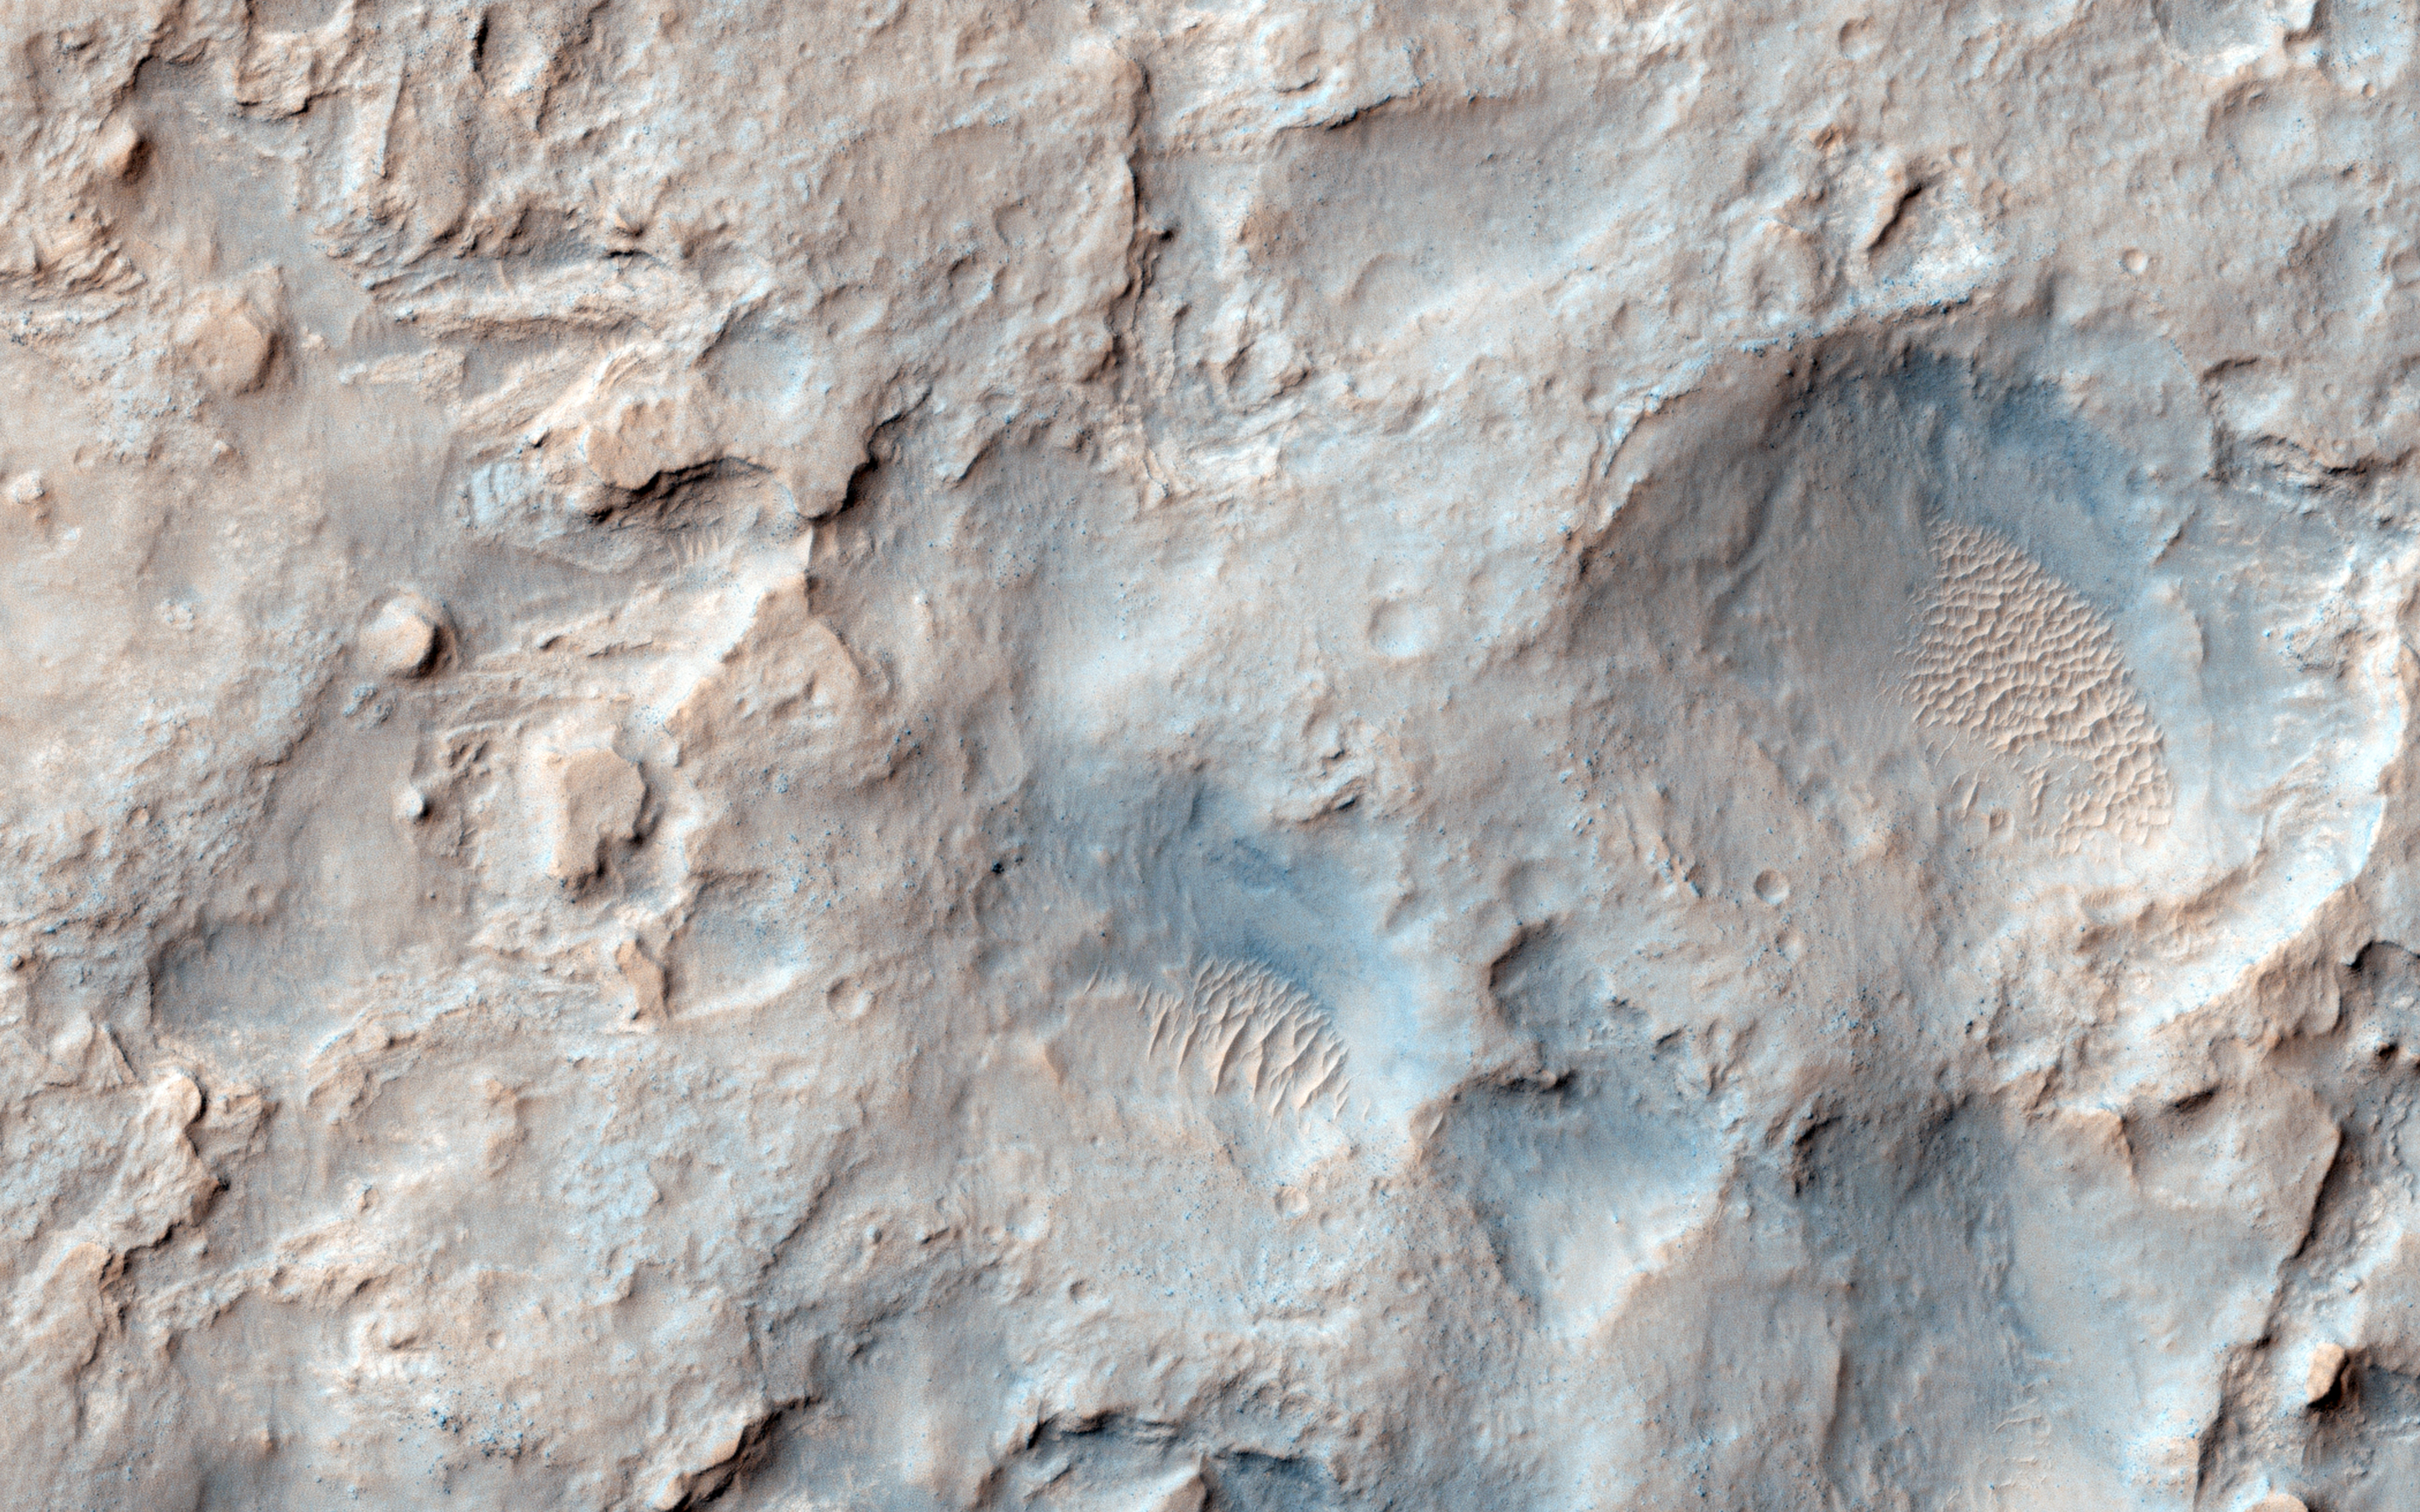

Viewing Dingo Gap

In this image, we see the saddle between two valleys named Dingo Gap-in Gale Crater-where the rover Curiosity just traversed. The gap is spanned by a single dune visible both from the ground and from orbit. (The rover itself is not in this image as it was acquired before MSL landed.)

With images taken with the Mastcam on Curiosity, we can see a view looking northwest and the Dingo Gap where the rover recently crossed.

HiRISE is one of six instruments on NASA’s Mars Reconnaissance Orbiter. The University of Arizona, Tucson, operates the orbiter’s HiRISE camera, which was built by Ball Aerospace & Technologies Corp., Boulder, Colo. NASA’s Jet Propulsion Laboratory, a division of the California Institute of Technology in Pasadena, manages the Mars Reconnaissance Orbiter Project for the NASA Science Mission Directorate, Washington.

Credit: NASA/JPL-Caltech/Univ. of Arizona